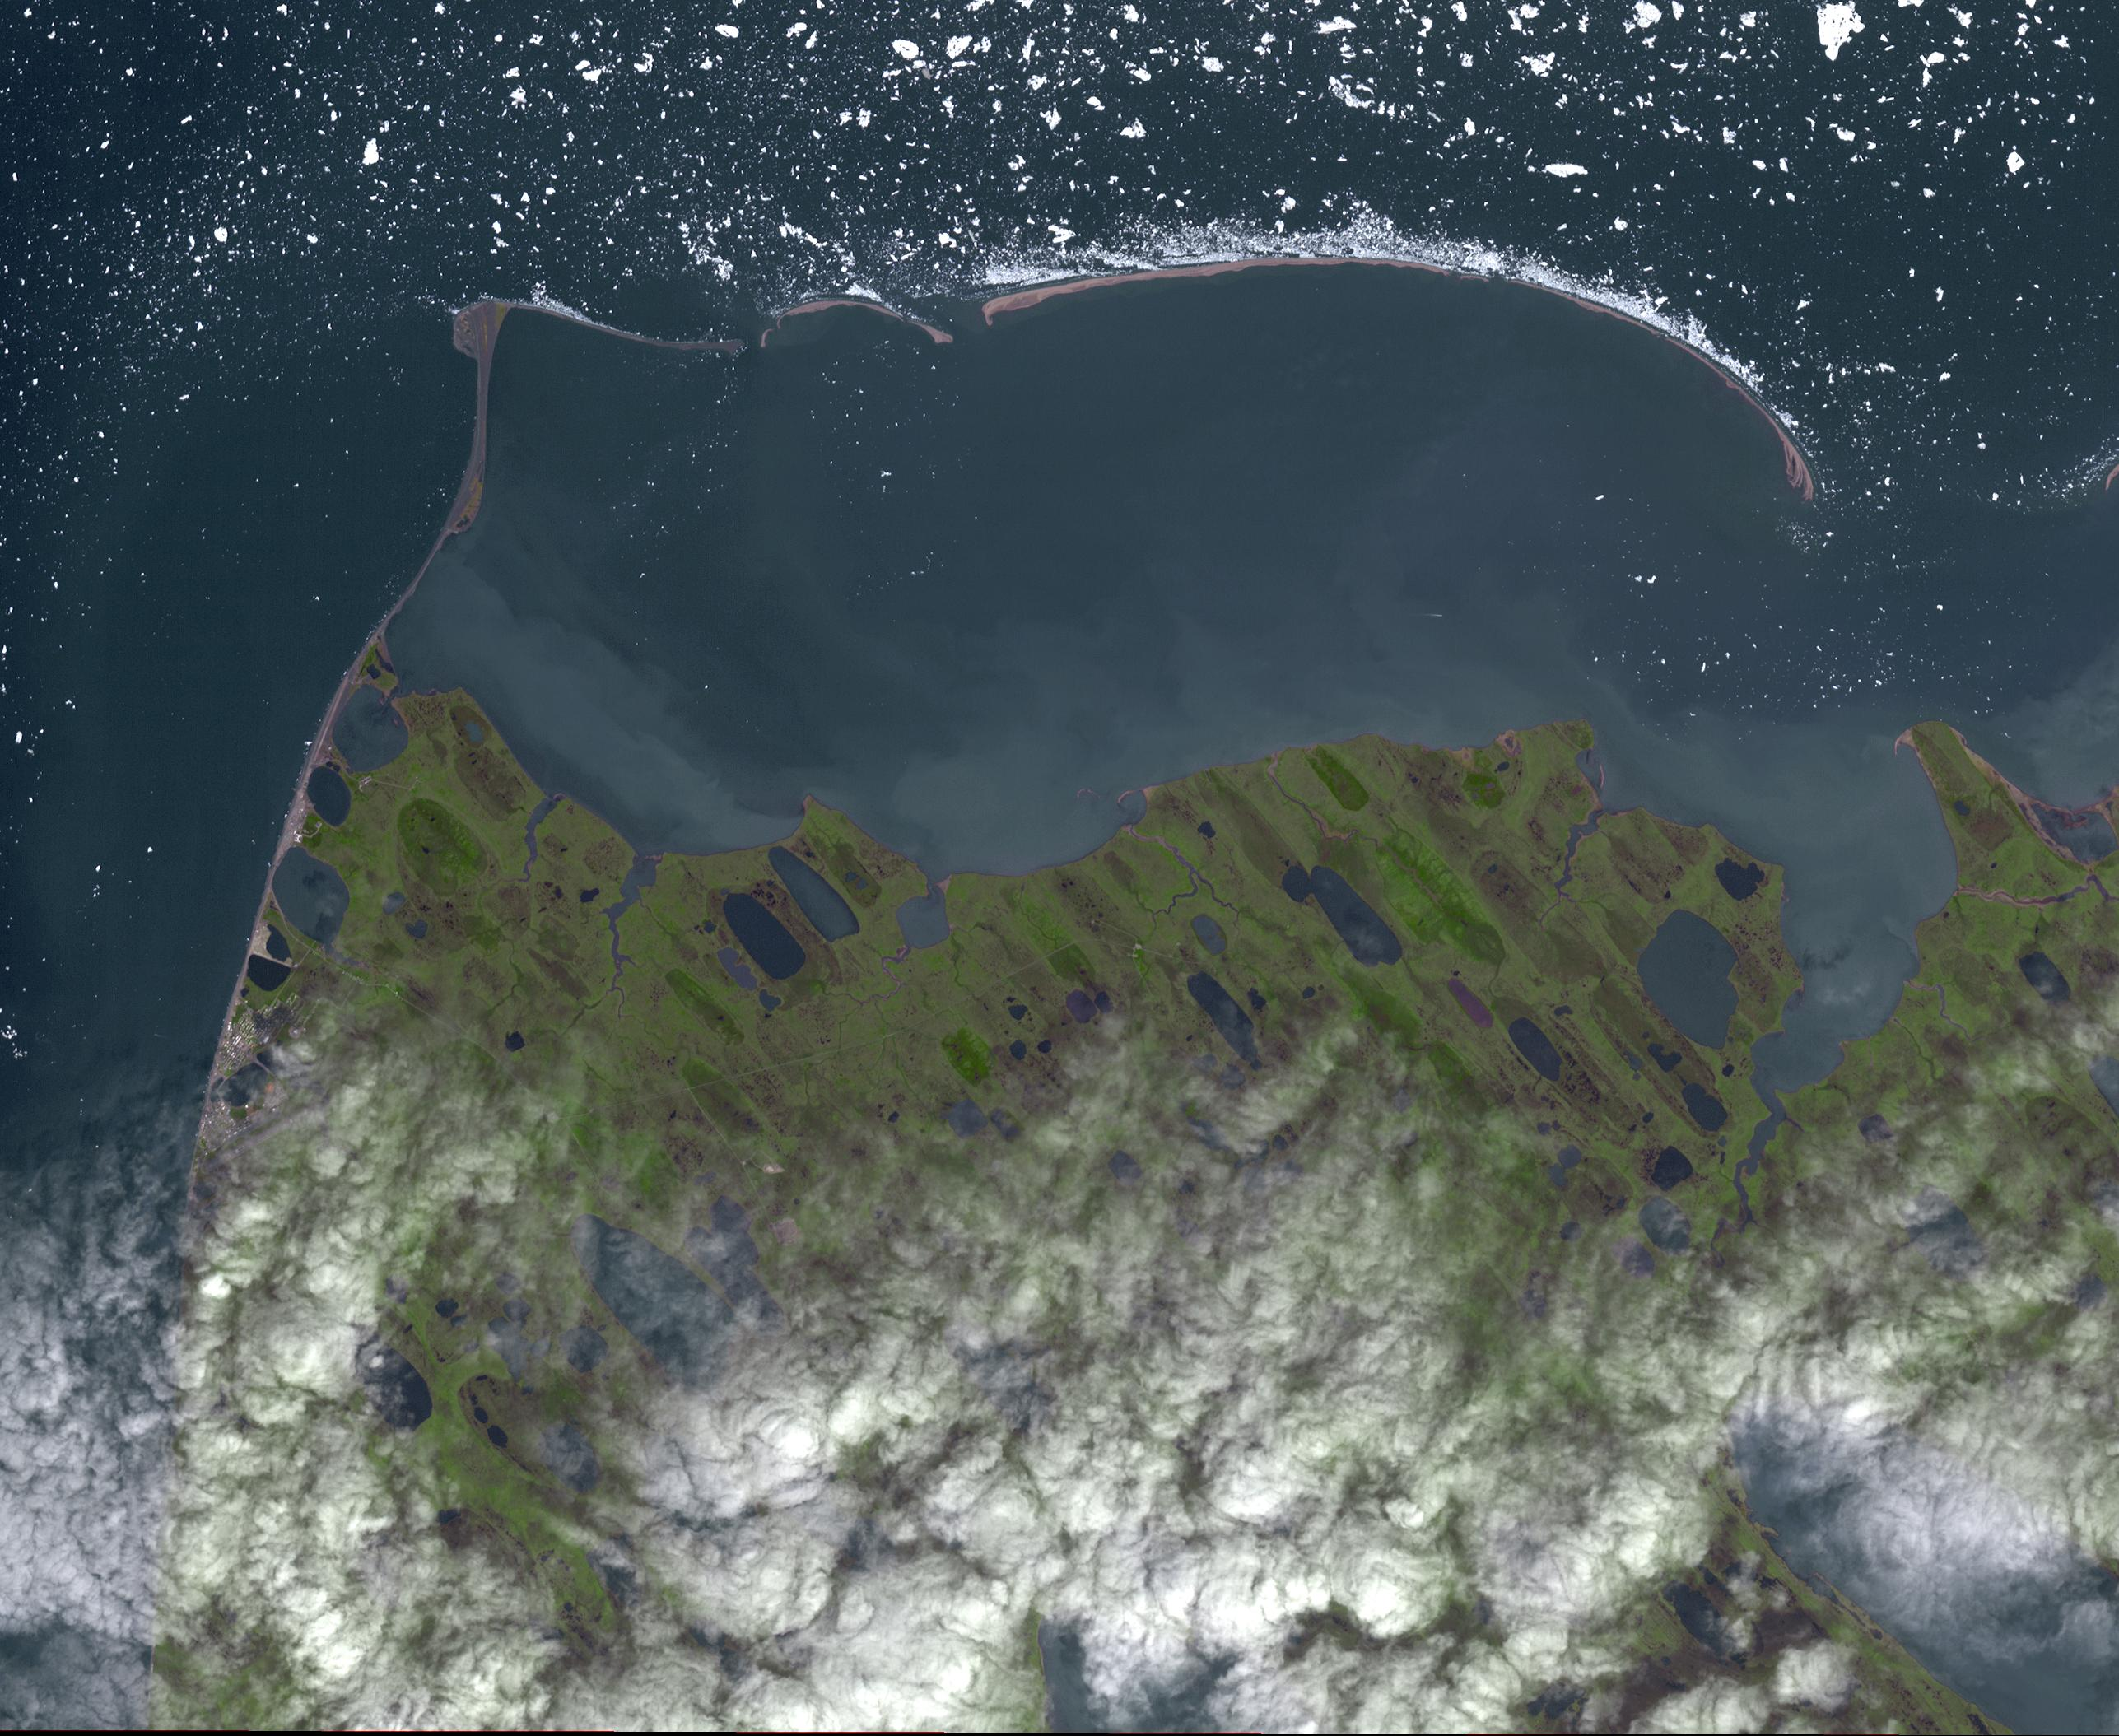

Point Barrow, Alaska

Point Barrow or Nuvuk, Alaska is the northernmost point of all territory of the United States. It also marks the limit between the Chukchi Sea to the west, and the Beaufort Sea to the east. Archaeological evidence indicates that Point Barrow was occupied about 500 CE, probably as hunting camps for whales. The image covers an area of 32 by 38 km, was acquired July 29, 2015, and is located at 71.6 degrees north, 156.45 degrees west.

With its 14 spectral bands from the visible to the thermal infrared wavelength region and its high spatial resolution of 15 to 90 meters (about 50 to 300 feet), ASTER images Earth to map and monitor the changing surface of our planet. ASTER is one of five Earth-observing instruments launched Dec. 18, 1999, on Terra. The instrument was built by Japan’s Ministry of Economy, Trade and Industry. A joint U.S./Japan science team is responsible for validation and calibration of the instrument and data products.

The broad spectral coverage and high spectral resolution of ASTER provides scientists in numerous disciplines with critical information for surface mapping and monitoring of dynamic conditions and temporal change. Example applications are: monitoring glacial advances and retreats; monitoring potentially active volcanoes; identifying crop stress; determining cloud morphology and physical properties; wetlands evaluation; thermal pollution monitoring; coral reef degradation; surface temperature mapping of soils and geology; and measuring surface heat balance.

The U.S. science team is located at NASA’s Jet Propulsion Laboratory, Pasadena, Calif. The Terra mission is part of NASA’s Science Mission Directorate, Washington, D.C.

Credit: NASA/GSFC/METI/ERSDAC/JAROS, and U.S./Japan ASTER Science Team